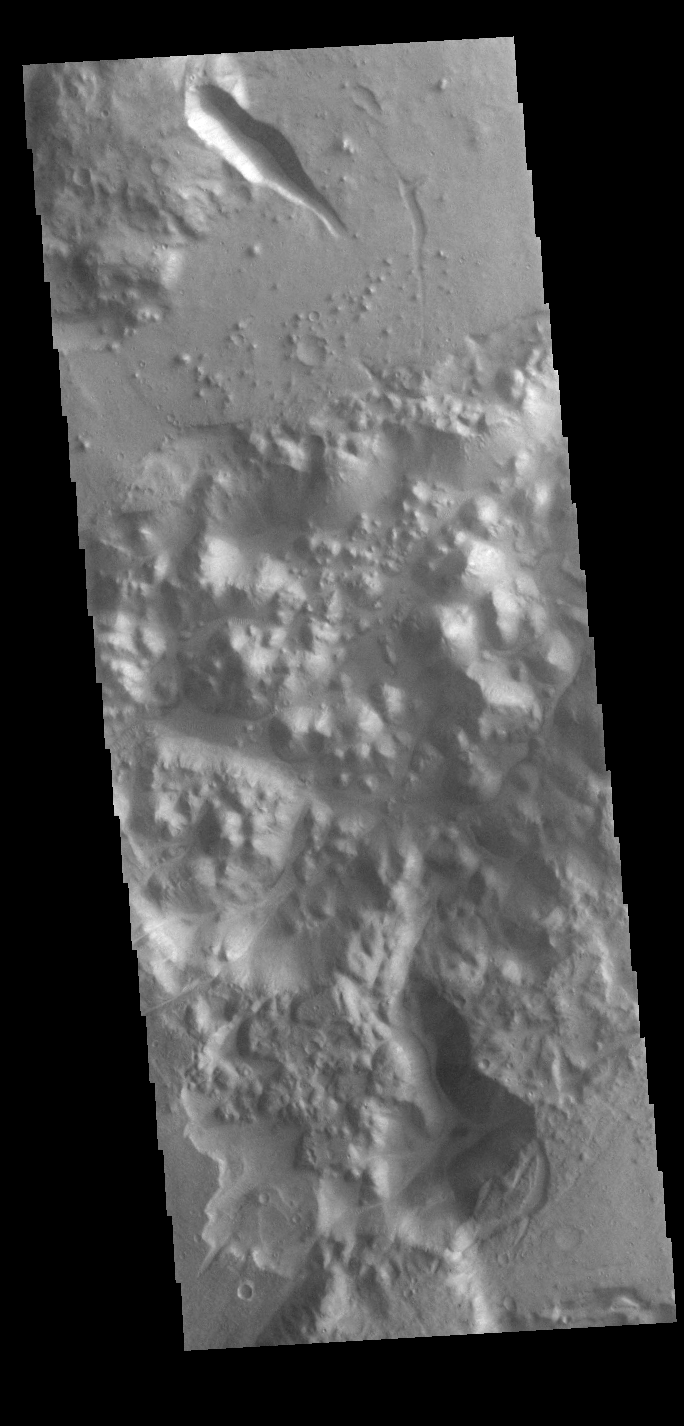

Morava Valles

Located in Margaritifer Terra, Morava Valles is one of several channels that empty northward towards Chryse Planitia. Chaos terrain is typified by regions of blocky, often steep sided, mesas interspersed with deep valleys. With time and erosion the valleys widen and the mesas become smaller. It has been proposed that a catastrophic outflow of subsurface water creates the chaos and provides the surface flow creating the channel. Morava Valles arises from a region of chaos. Chaos terrain is also found along the course of the channel and may occur when the channel flow fluid warms the subsurface ice creating additional release points for melted subsurface ice. This VIS image shows a region of chaos near the terminal end of Morava Valles.

Credit: NASA/JPL-Caltech/ASU